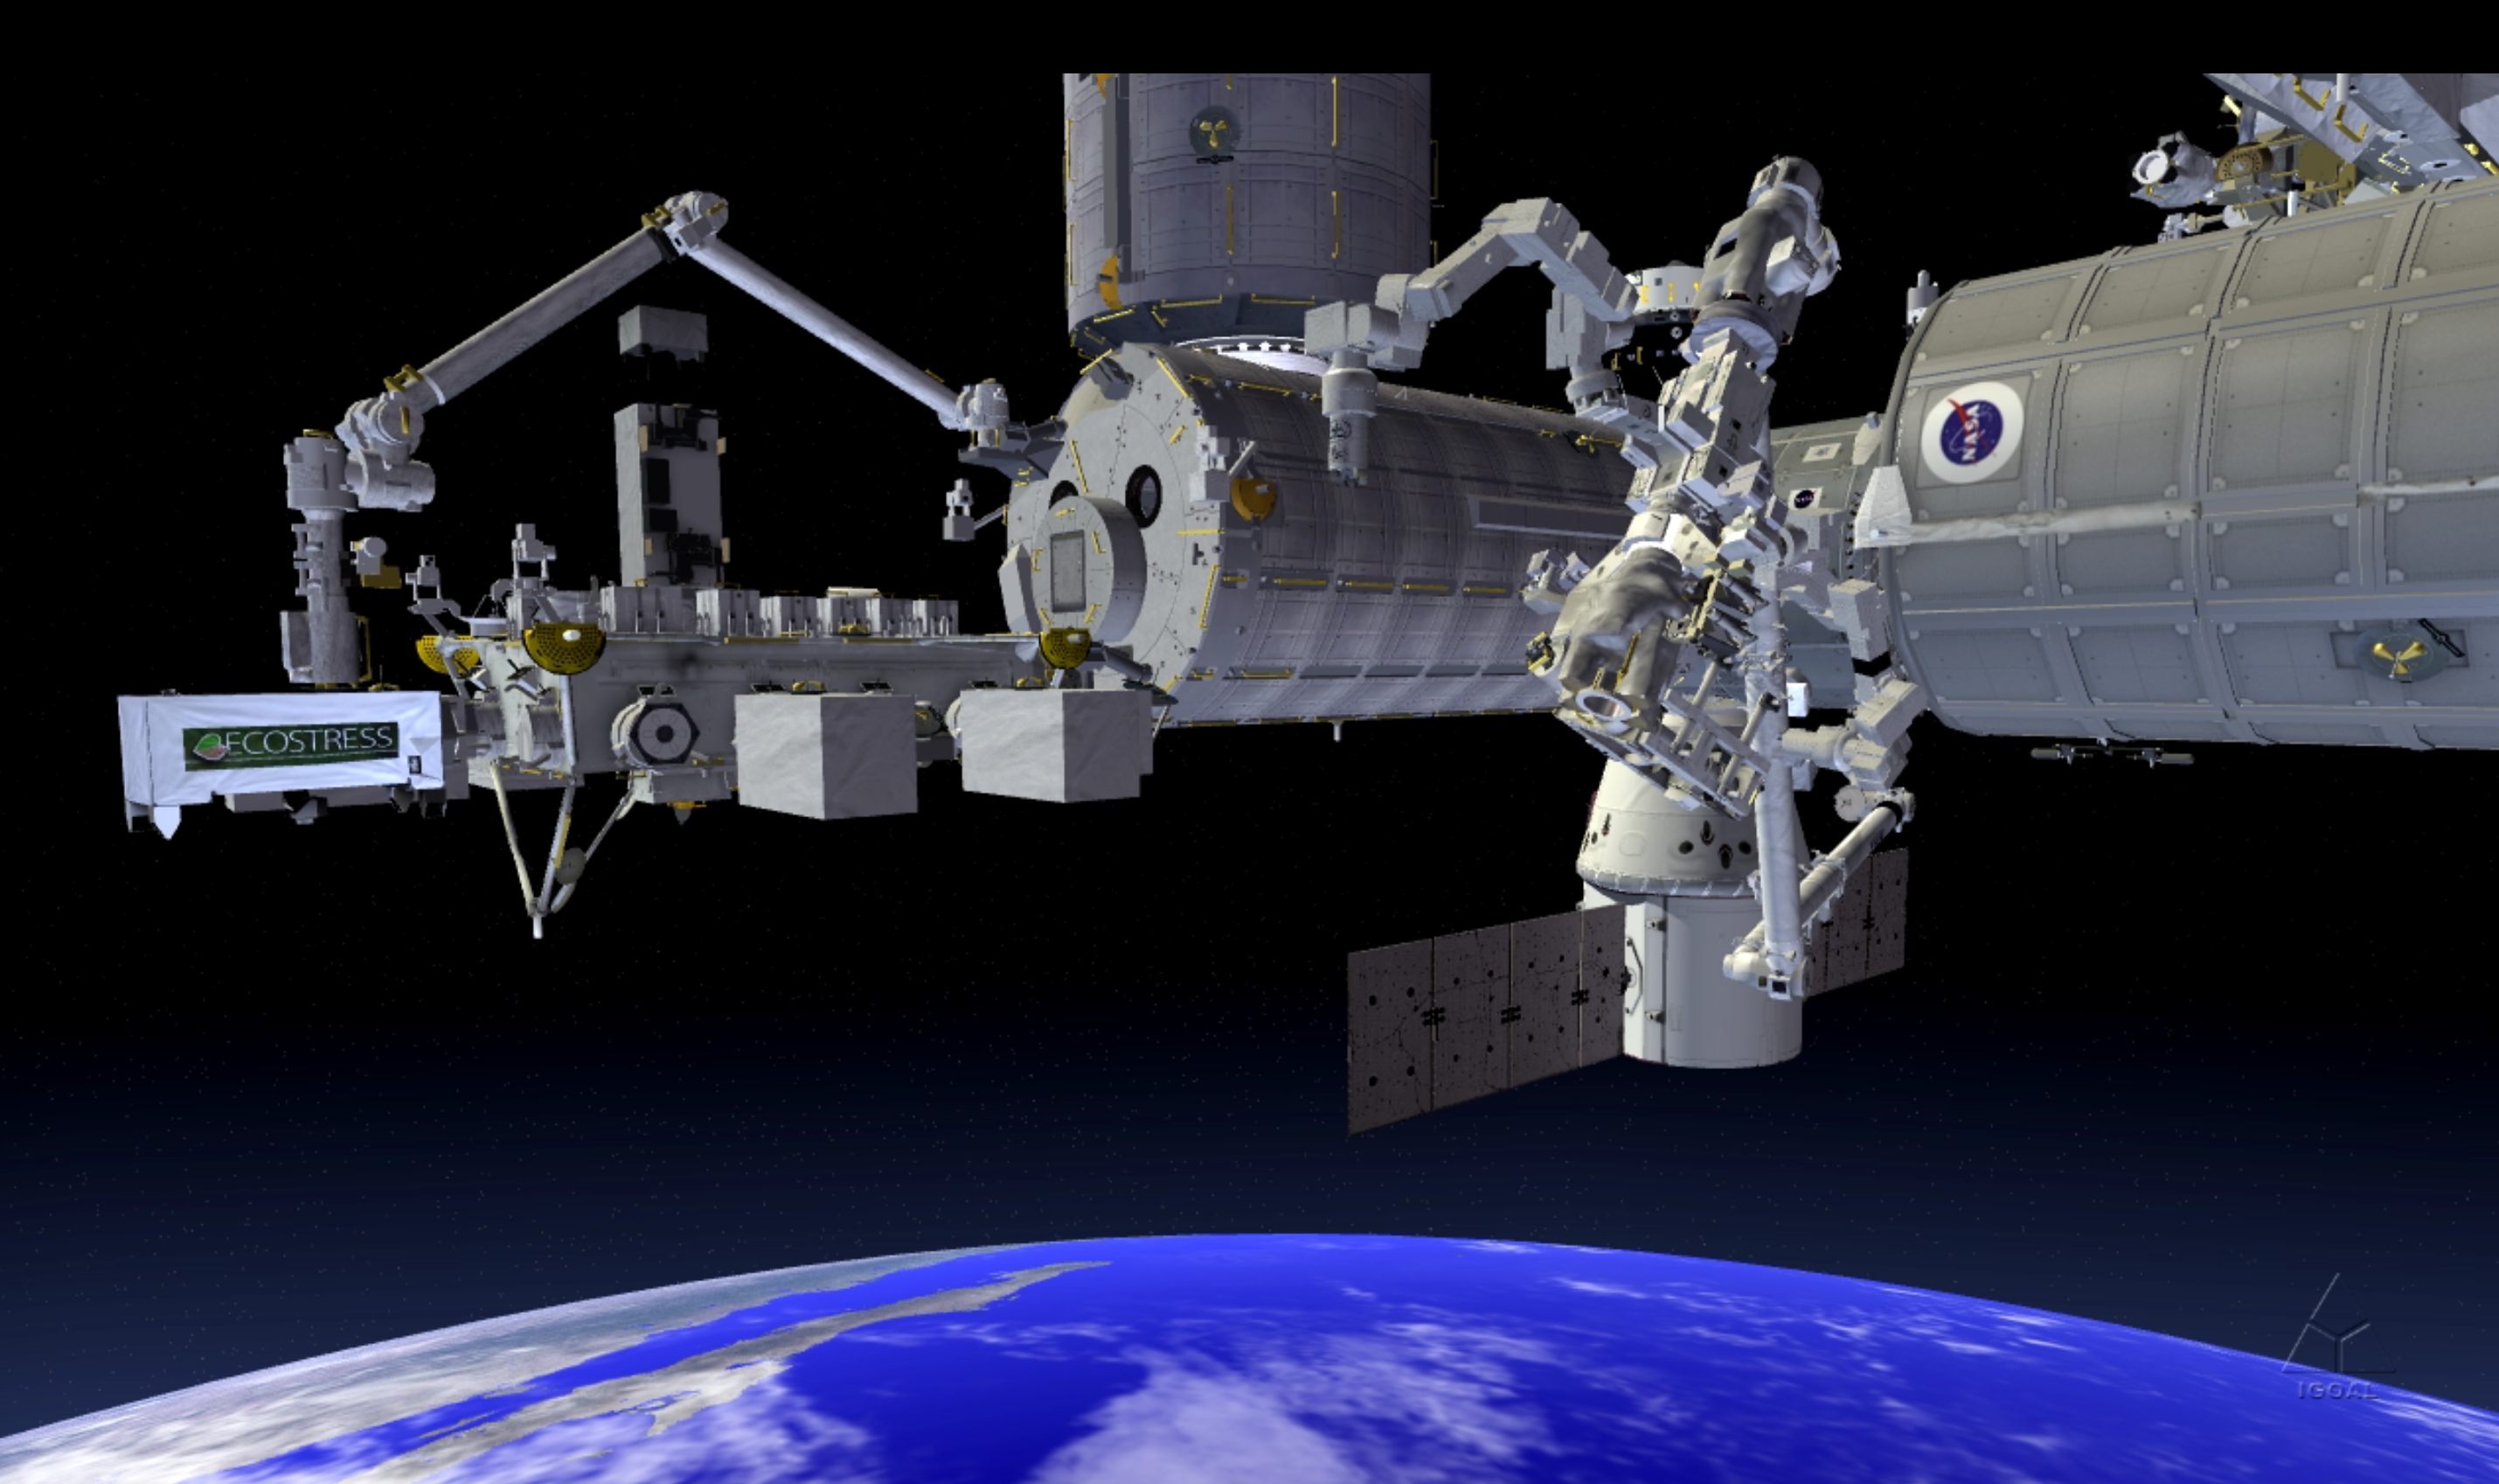

NASA’s ECOSTRESS Investigation Being Installed on the International Space Station (Artist’s Concept)

Photojournal Note:This image depicts the ECOSTRESS module installed in the wrong site on the International Space Station’s Japanese Experiment Module Exposed Facility Unit and is no longer being used. A new image showing the correct installation location of ECOSTRESS on the space station is forthcoming.

JPL built and manages the ECOSTRESS mission for NASA’s Earth Science Division in the Science Mission Directorate in Washington. ECOSTRESS is sponsored by NASA’s Earth System Science Pathfinder program, managed by NASA’s Langley Research Center in Hampton, Virginia.

Credit: NASA/JPL-Caltech/KSC